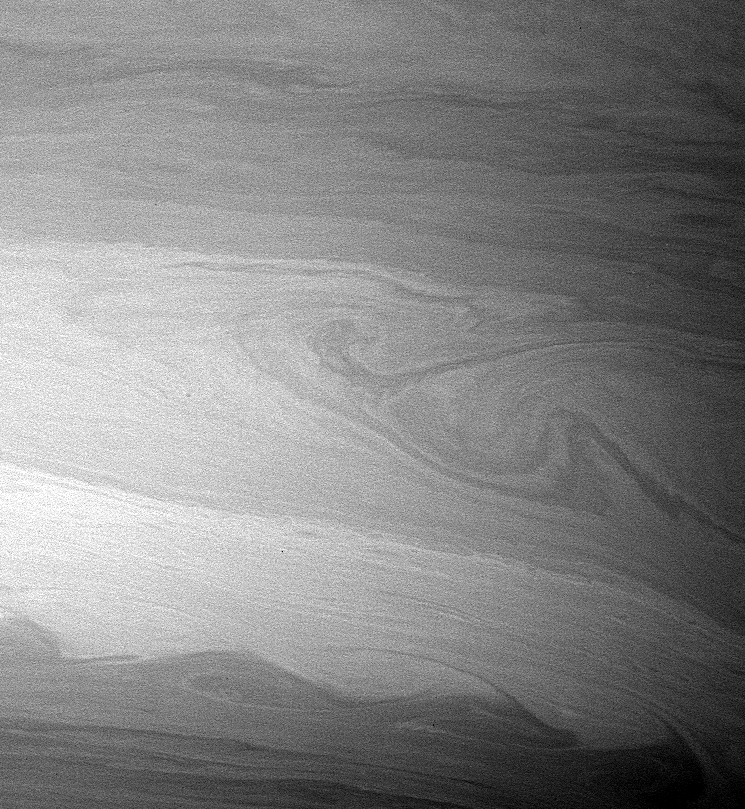

Flowing “Cat’s Eye”

During its time in orbit, Cassini has spotted many beautiful cat’s eye-shaped patterns like the ones visible here. These patterns occur in places where the winds and the atmospheric density at one latitude are different from those at another latitude.

The opposing east-west flowing cloud bands are the dominant patterns seen here and elsewhere in Saturn’s atmosphere.

Contrast in the image was enhanced to aid the visibility of atmospheric features.

The image was taken with the Cassini spacecraft wide-angle camera on Aug. 20, 2005, at a distance of approximately 420,000 kilometers (261,000 miles) from Saturn using a filter sensitive to wavelengths of infrared light centered at 728 nanometers. The image scale is 22 kilometers (13 miles) per pixel.

The Cassini-Huygens mission is a cooperative project of NASA, the European Space Agency and the Italian Space Agency. The Jet Propulsion Laboratory, a division of the California Institute of Technology in Pasadena, manages the mission for NASA’s Science Mission Directorate, Washington, D.C. The Cassini orbiter and its two onboard cameras were designed, developed and assembled at JPL. The imaging operations center is based at the Space Science Institute in Boulder, Colo.

Credit: NASA/JPL/Space Science Institute